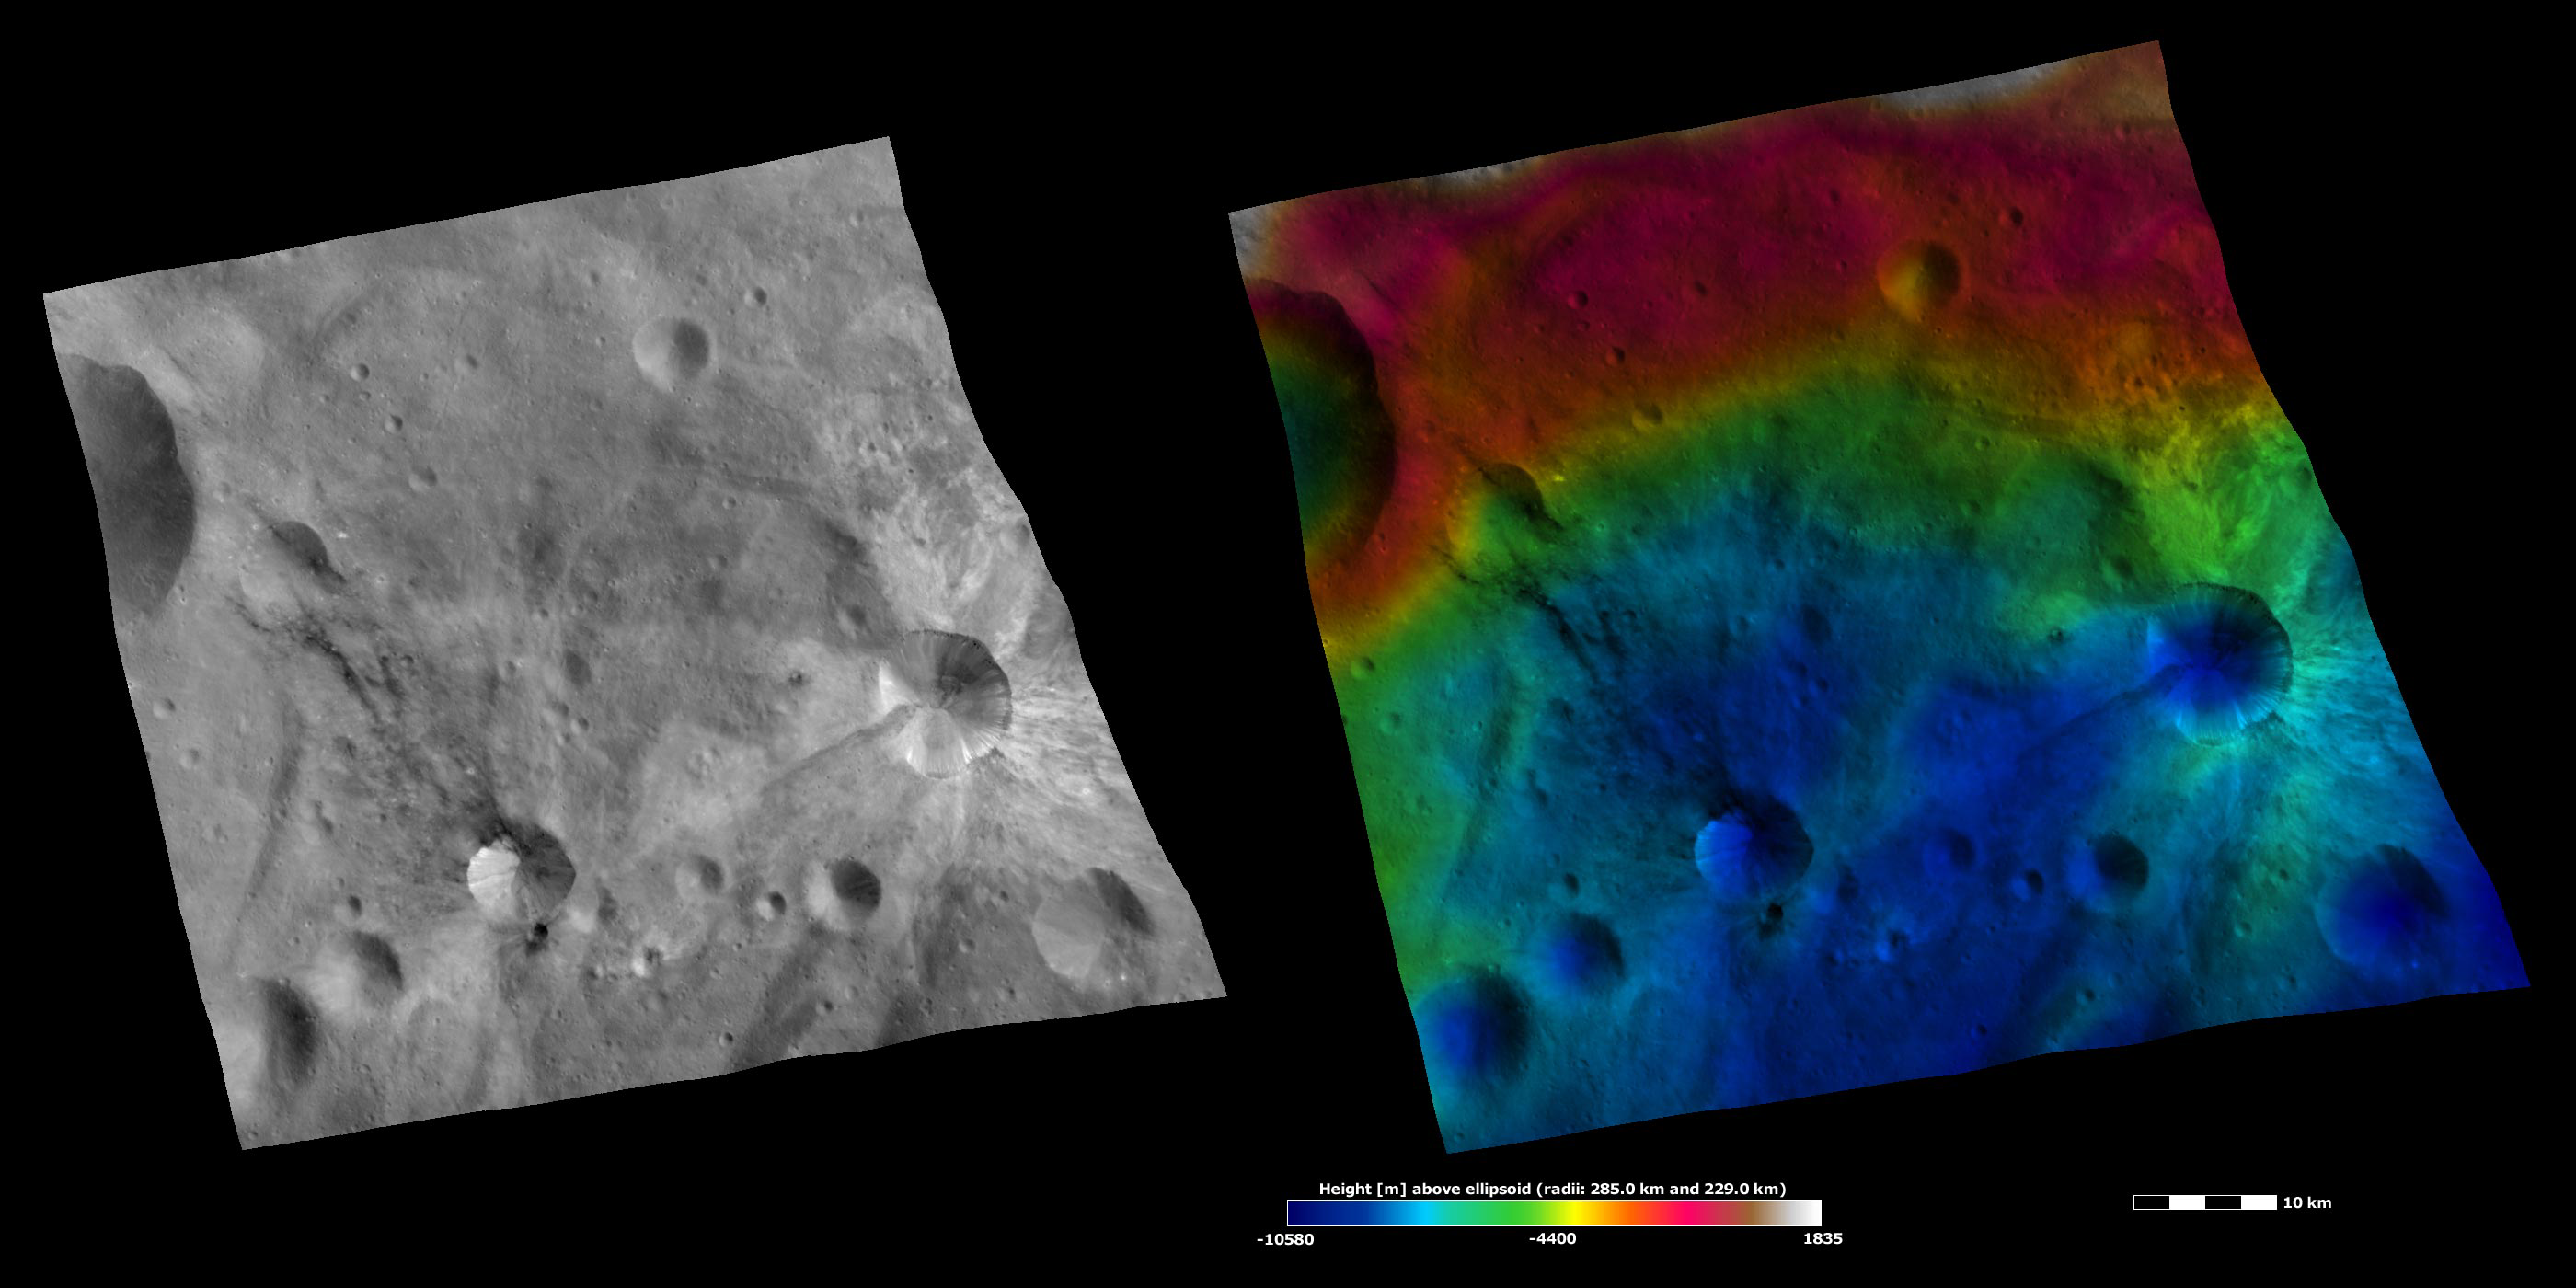

Apparent Brightness and Topography Images of Sossia and Canuleia Craters

The left-hand image is a Dawn FC (framing camera) image, which shows the apparent brightness of Vesta’s surface. The right-hand image is based on this apparent brightness image, which has had a color-coded height representation of the topography overlain onto it. The topography is calculated from a set of images that were observed from different viewing directions, which allows stereo reconstruction. The various colors correspond to the height of the area. The white and red areas in the topography image are the highest areas and the blue areas are the lowest areas. Canuleia crater is in the bottom right side of the image and is surrounded by bright material. Sossia crater is in the bottom left side of the image and has mostly dark material associated with it. Rays of bright material surround Canuleia crater and rays of dark material extend from the top part of Sossia crater. There is also some dark material associated with Canuleia crater; there is some around the crater’s rim and a long, dark band extends from the left side of the crater. The bright material around Canuleia crater is topographically high compared to the low region in which the dark band is located.

These images are located in Vesta’s Urbinia quadrangle, in Vesta’s southern hemisphere. NASA’s Dawn spacecraft obtained the apparent image with its framing camera on Oct. 25, 2011. This image was taken through the camera’s clear filter. The distance to the surface of Vesta is 700 kilometers (435 miles) and the image has a resolution of about 70 meters (230 feet) per pixel. This image was acquired during the HAMO (high-altitude mapping orbit) phase of the mission. These images are lambert-azimuthal map projected.

The Dawn mission to Vesta and Ceres is managed by NASA’s Jet Propulsion Laboratory, a division of the California Institute of Technology in Pasadena, for NASA’s Science Mission Directorate, Washington D.C. UCLA is responsible for overall Dawn mission science. The Dawn framing cameras have been developed and built under the leadership of the Max Planck Institute for Solar System Research, Katlenburg-Lindau, Germany, with significant contributions by DLR German Aerospace Center, Institute of Planetary Research, Berlin, and in coordination with the Institute of Computer and Communication Network Engineering, Braunschweig. The framing camera project is funded by the Max Planck Society, DLR, and NASA/JPL.

Credit: NASA/JPL-Caltech/UCLA/MPS/DLR/IDA